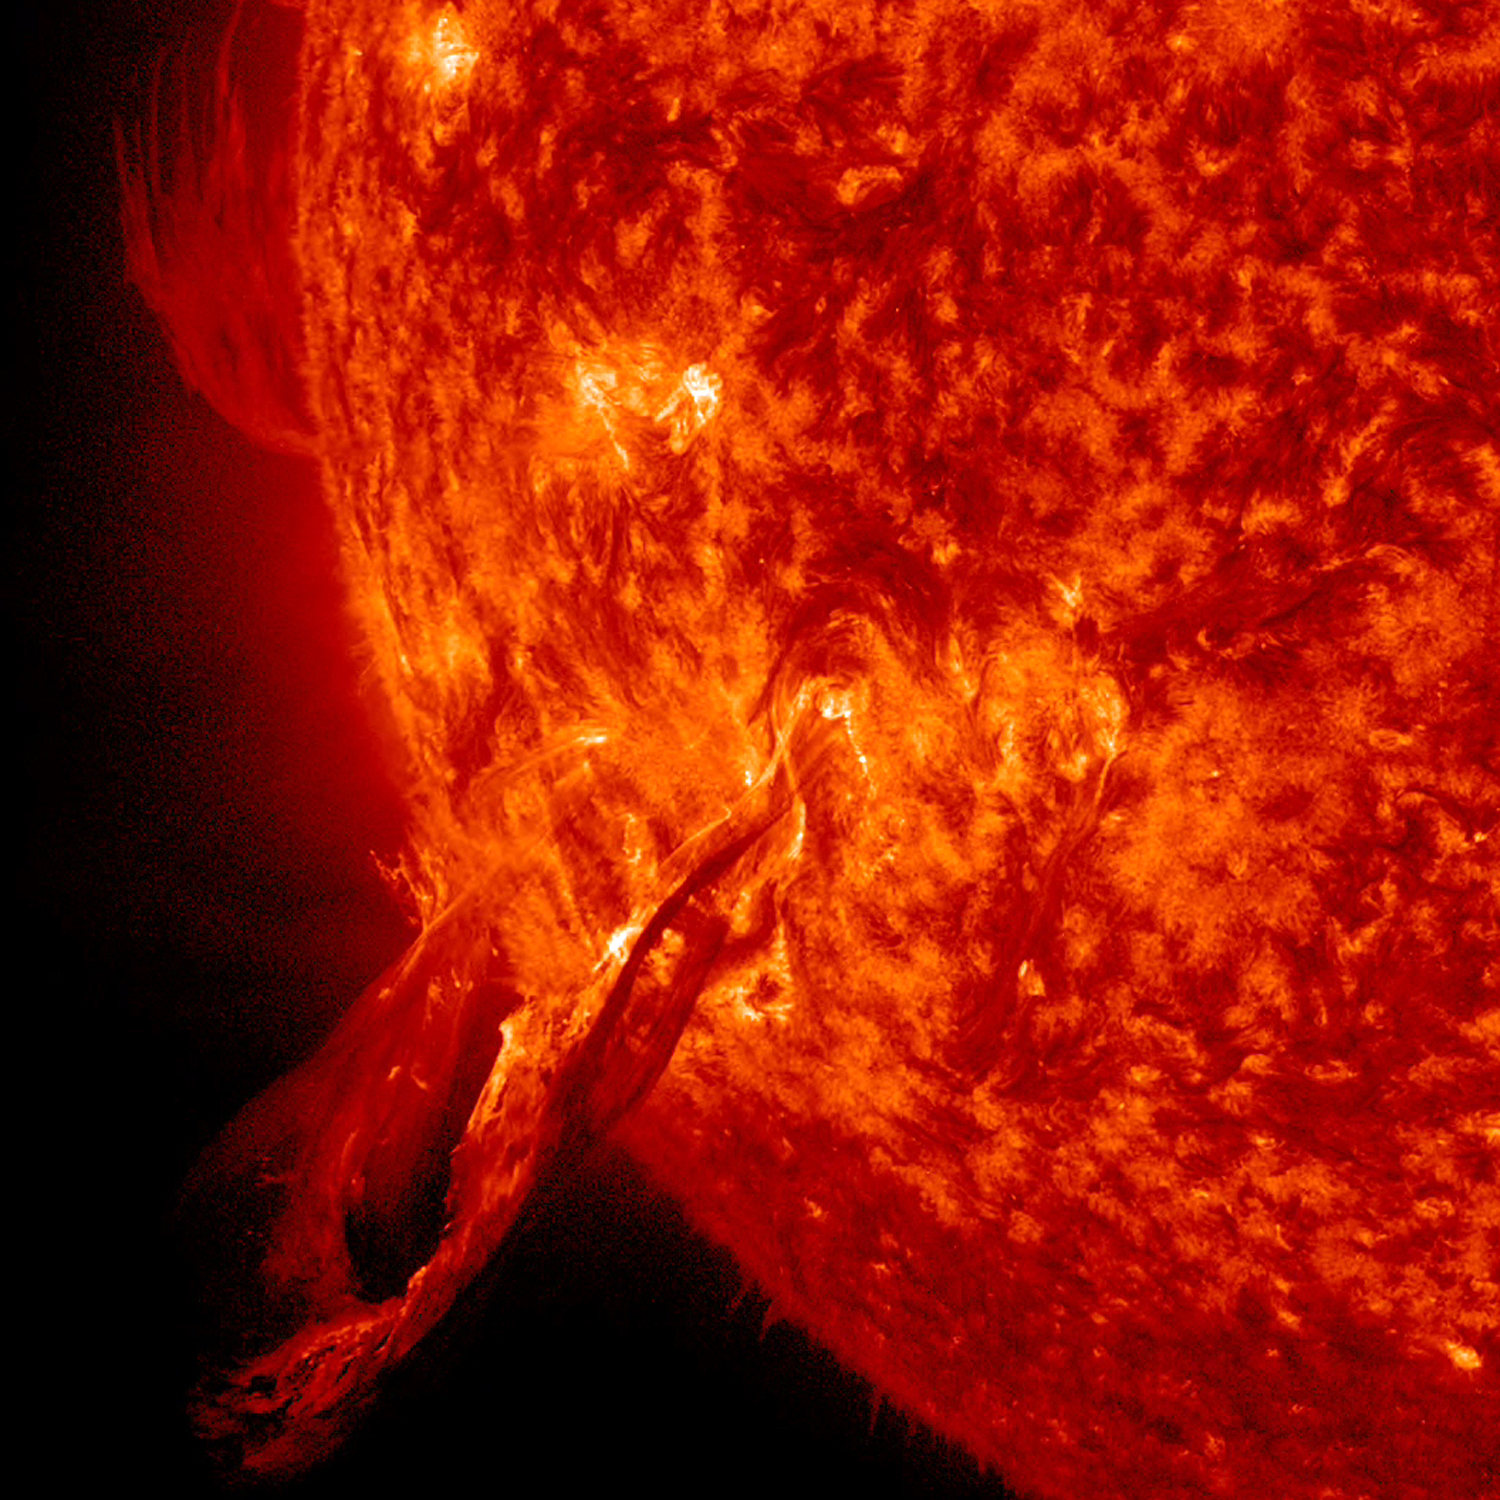

Snaking Filament Eruption

A filament (which at one point had an eerie similarity to a snake) broke away from the sun and out into space (Nov. 1, 2014). The video covers just over three hours of activity. This kind of eruptive event is called a Hyder flare. These are filaments (elongated clouds of gases above the sun's surface) that erupt and cause a brightening at the sun's surface, although no active regions are in that area. It did thrust out a cloud of particles but not towards Earth. The images were taken in the 304 Angstrom wavelength of extreme UV light.

Credit: NASA/Solar Dynamics Observatory